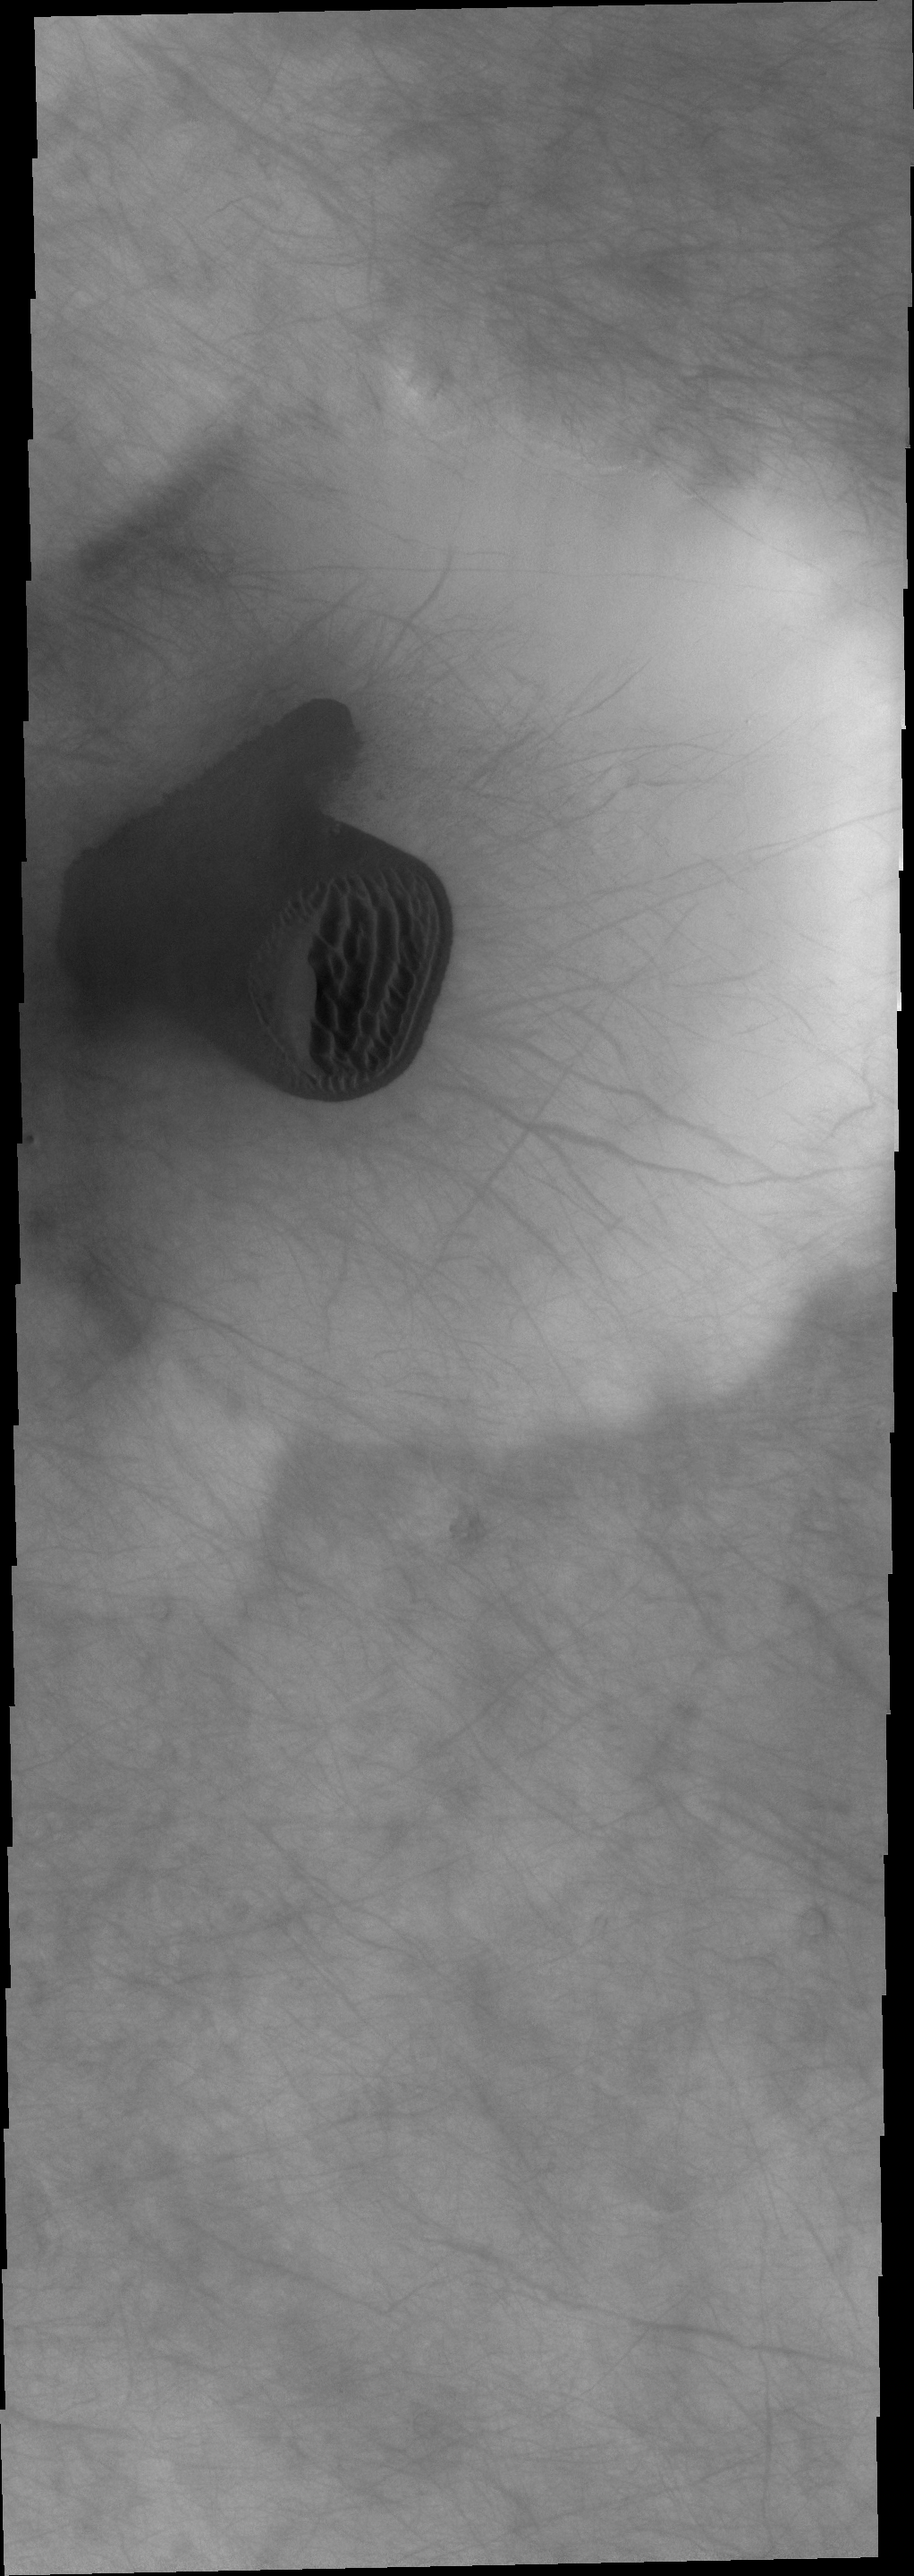

THEMIS Art #100

Do you see what I see? Looks like a thumb’s up or a mitten pattern in the dark dunes on the floor of this crater.

Credit: NASA/JPL-Caltech/ASU